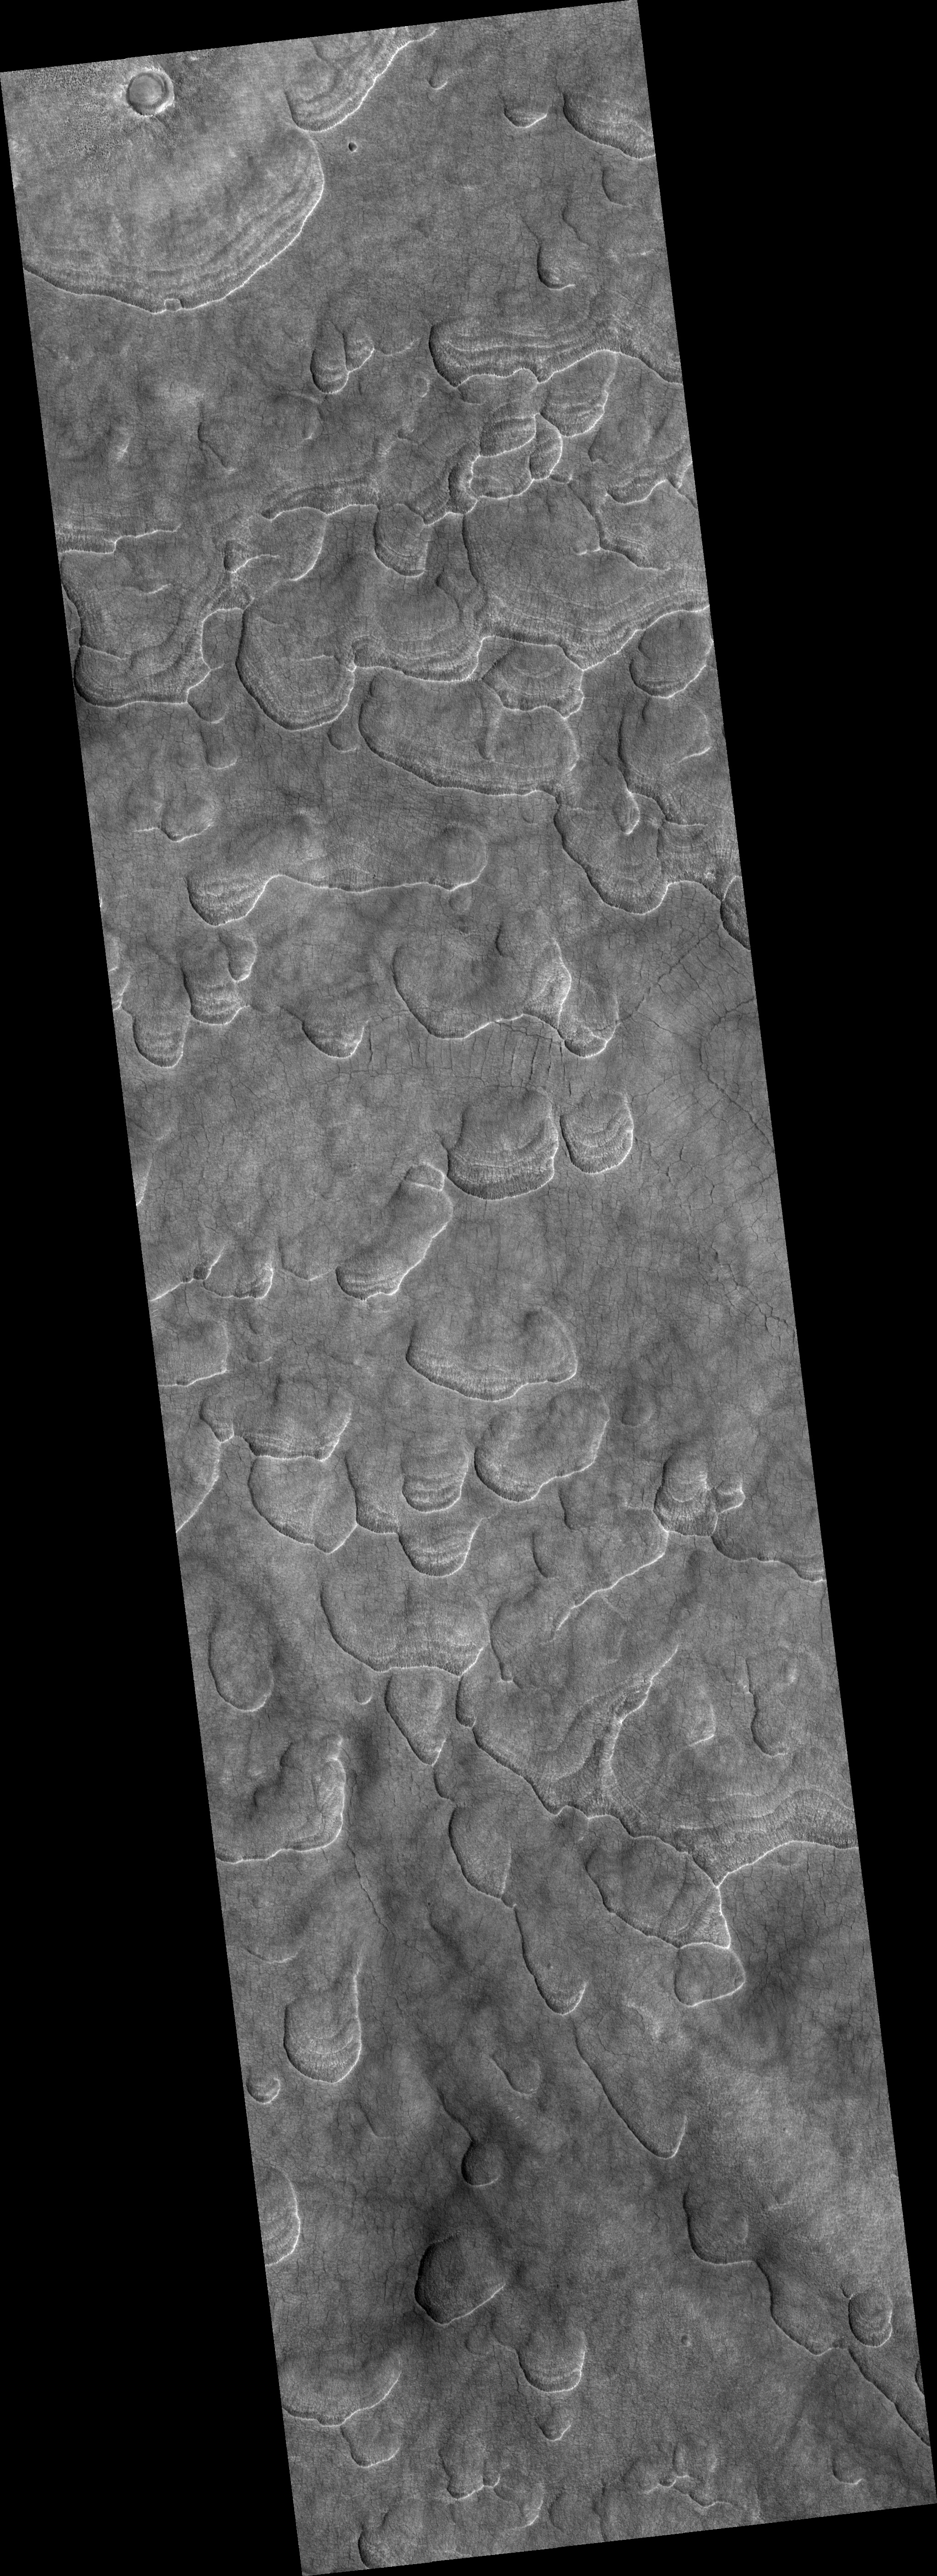

Scalloped Terrain

Image PSP_001331_2260 was taken by the High Resolution Imaging Science Experiment (HiRISE) camera onboard the Mars Reconnaissance Orbiter spacecraft on November 8, 2006. The complete image is centered at 45.6 degrees latitude, 93.7 degrees East longitude. The range to the target site was 298.4 km (186.5 miles). At this distance the image scale is 29.9 cm/pixel (with 1 x 1 binning) so objects ~90 cm across are resolved. The image shown here has been map-projected to 25 cm/pixel and north is up. The image was taken at a local Mars time of 3:19 PM and the scene is illuminated from the west with a solar incidence angle of 49 degrees, thus the sun was about 41 degrees above the horizon. At a solar longitude of 132.2 degrees, the season on Mars is Northern Summer.

NASA’s Jet Propulsion Laboratory, a division of the California Institute of Technology in Pasadena, manages the Mars Reconnaissance Orbiter for NASA’s Science Mission Directorate, Washington. Lockheed Martin Space Systems, Denver, is the prime contractor for the project and built the spacecraft. The High Resolution Imaging Science Experiment is operated by the University of Arizona, Tucson, and the instrument was built by Ball Aerospace and Technology Corp., Boulder, Colo.

Credit: NASA/JPL/Univ. of Arizona